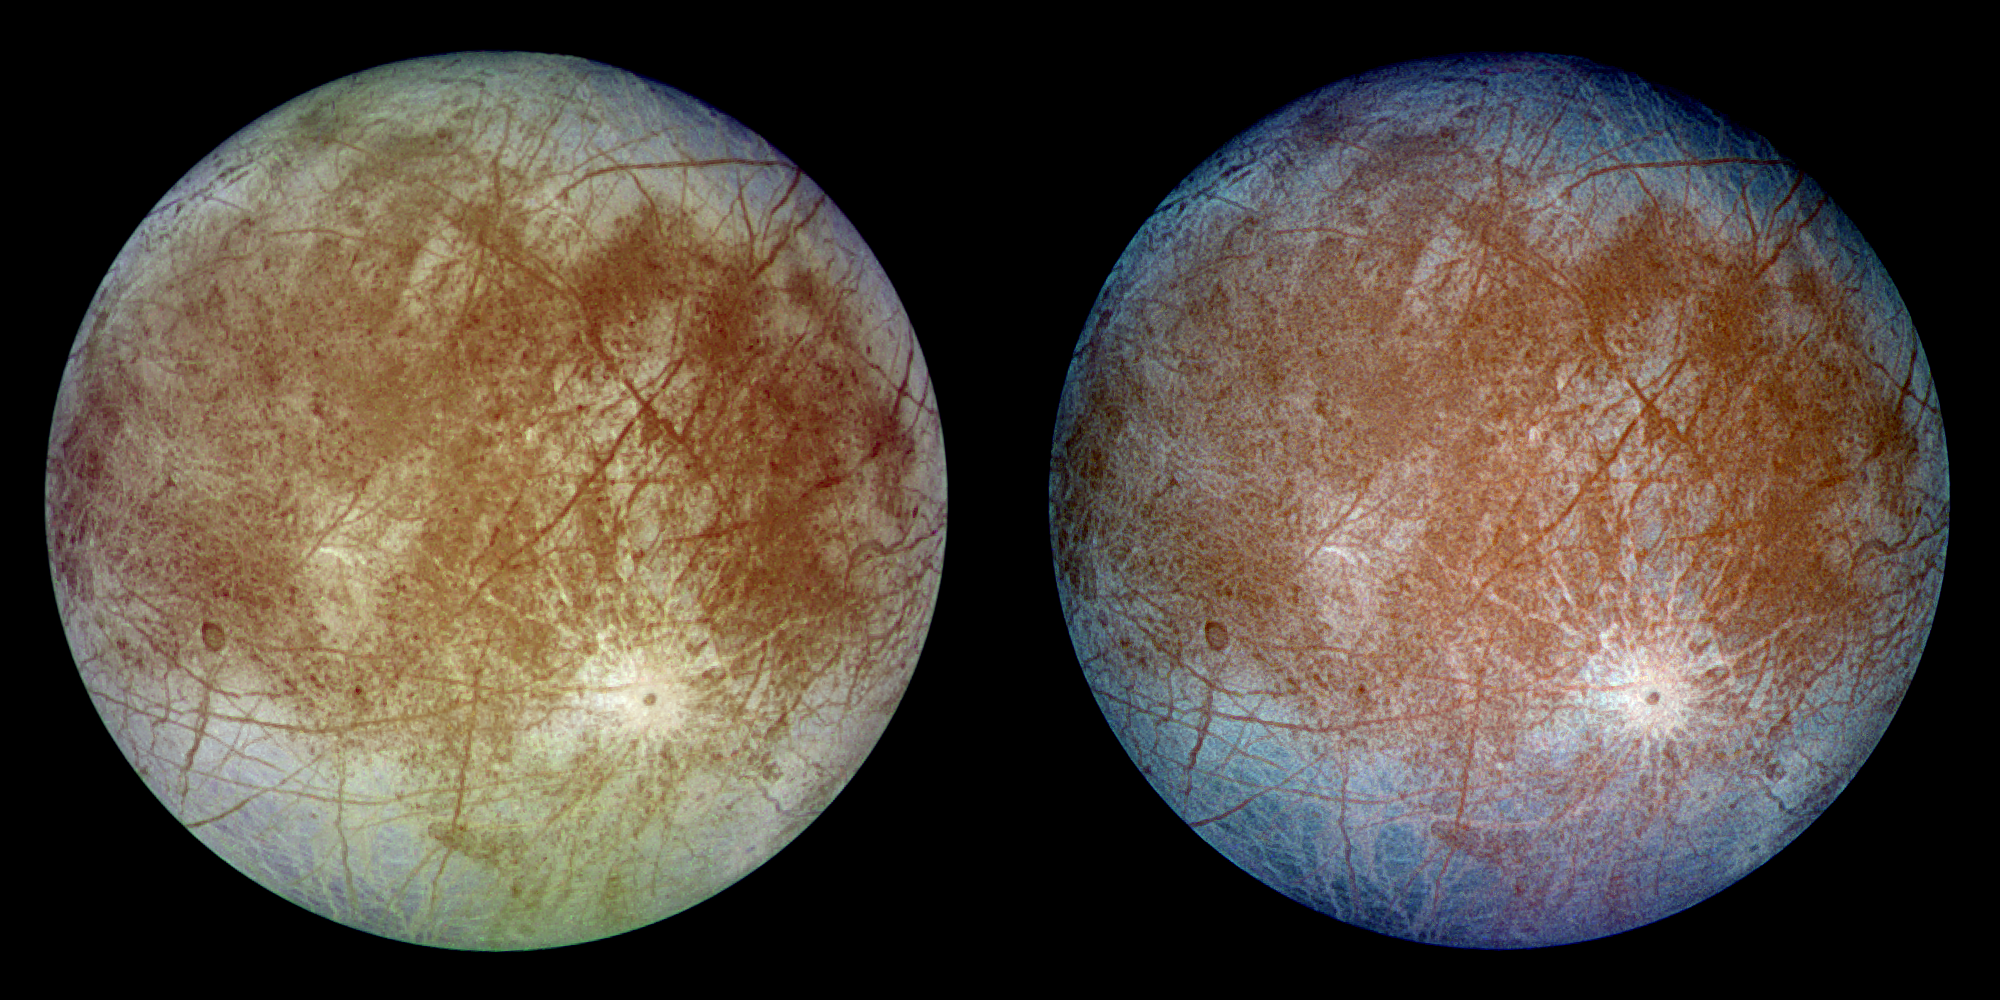

Natural and False Color Views of Europa

This image shows two views of the trailing hemisphere of Jupiter’s ice-covered satellite, Europa. The left image shows the approximate natural color appearance of Europa. The image on the right is a false-color composite version combining violet, green and infrared images to enhance color differences in the predominantly water-ice crust of Europa. Dark brown areas represent rocky material derived from the interior, implanted by impact, or from a combination of interior and exterior sources. Bright plains in the polar areas (top and bottom) are shown in tones of blue to distinguish possibly coarse-grained ice (dark blue) from fine-grained ice (light blue). Long, dark lines are fractures in the crust, some of which are more than 3,000 kilometers (1,850 miles) long. The bright feature containing a central dark spot in the lower third of the image is a young impact crater some 50 kilometers (31 miles) in diameter. This crater has been provisionally named “Pwyll” for the Celtic god of the underworld.

Europa is about 3,160 kilometers (1,950 miles) in diameter, or about the size of Earth’s moon. This image was taken on September 7, 1996, at a range of 677,000 kilometers (417,900 miles) by the solid state imaging television camera onboard the Galileo spacecraft during its second orbit around Jupiter. The image was processed by Deutsche Forschungsanstalt fuer Luftund Raumfahrt e.V., Berlin, Germany.

The Jet Propulsion Laboratory, Pasadena, CA, manages the mission for NASA’s Office of Space Science, Washington, DC.

Credit: NASA/JPL/DLR